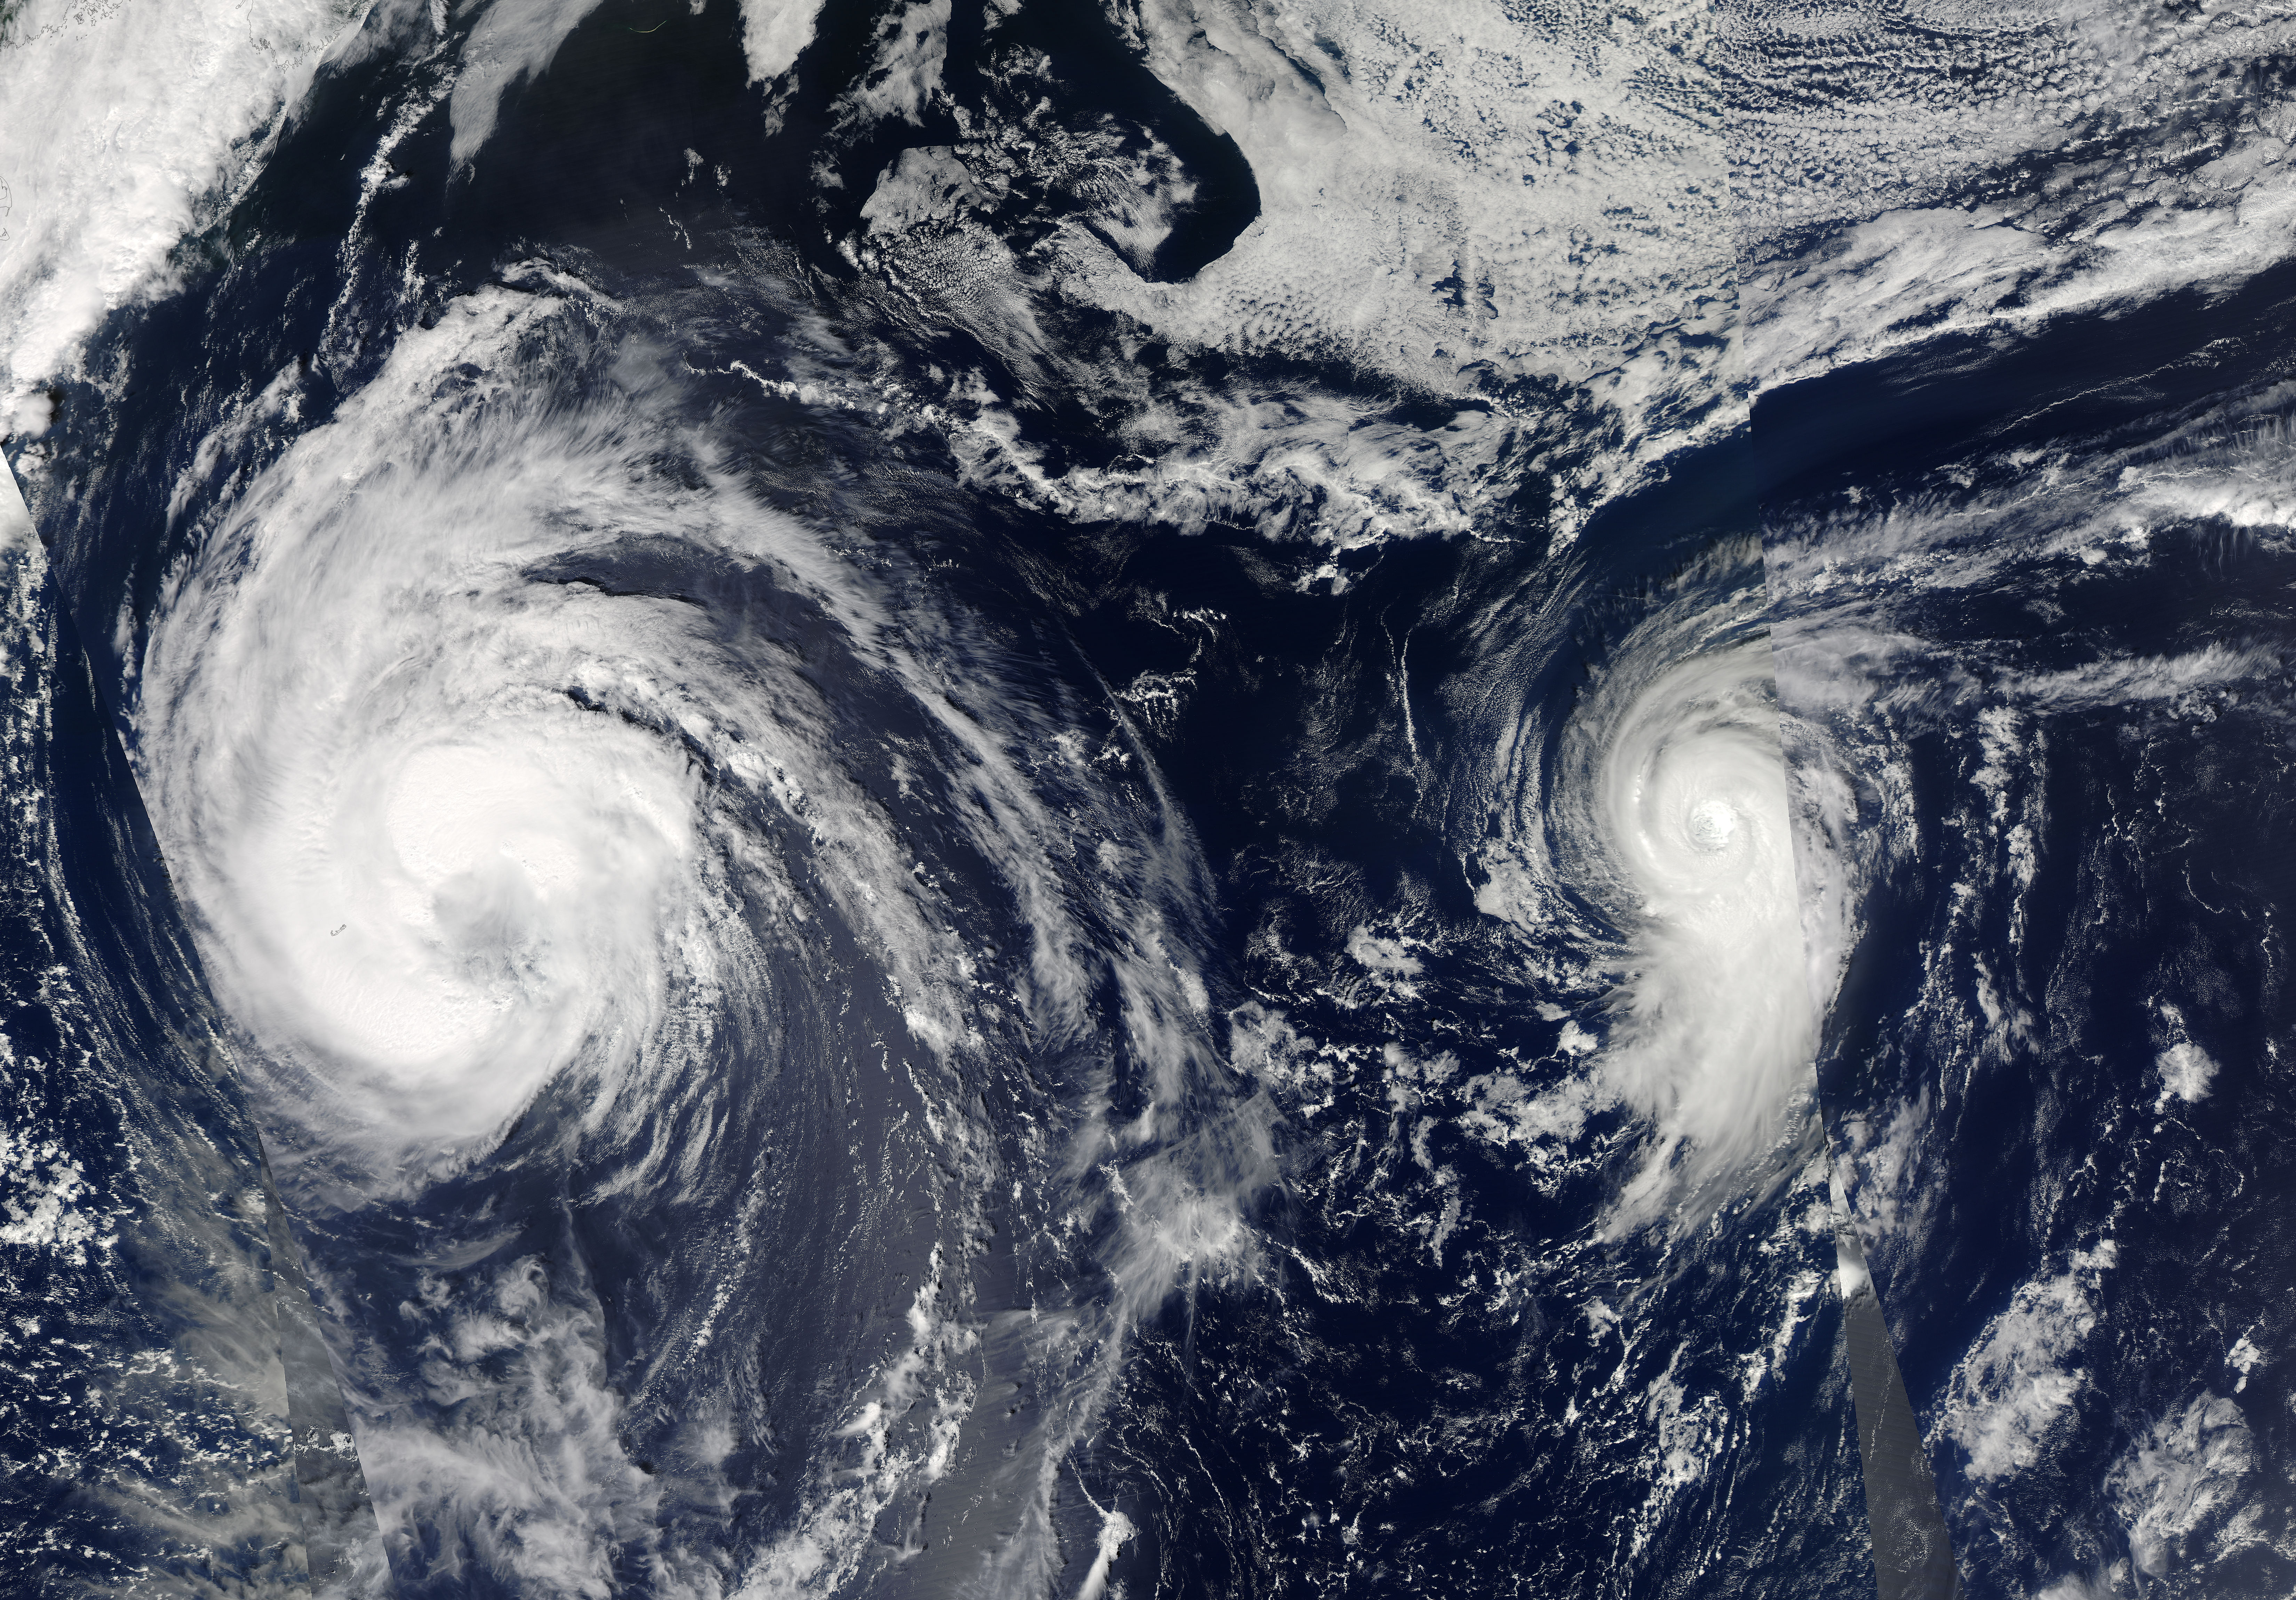

NASA Catches Tropical Storm Leslie and Hurricane Michael in the Atlantic

This visible image of Tropical Storm Leslie and Hurricane Michael was taken by the MODIS instrument aboard both NASA's Aqua and Terra satellites on Sept. 9 at 12:50 p.m. EDT. -- Satellite images from two NASA satellites were combined to create a full picture of Tropical Storm Leslie and Hurricane Michael spinning in the Atlantic Ocean. Imagery from NASA's Aqua and Terra satellites showed Leslie now past Bermuda and Michael in the north central Atlantic, and Leslie is much larger than the smaller, more powerful Michael. Images of each storm were taken by the Moderate Resolution Imaging Spectroradiometer, or MODIS instrument that flies onboard both the Aqua and Terra satellites. Both satellites captured images of both storms on Sept. 7 and Sept. 10. The image from Sept. 7 showed a much more compact Michael with a visible eye. By Sept. 10, the eye was no longer visible in Michael and the storm appeared more elongated from south to north.

Credit: NASA Goddard/MODIS Rapid Response Team